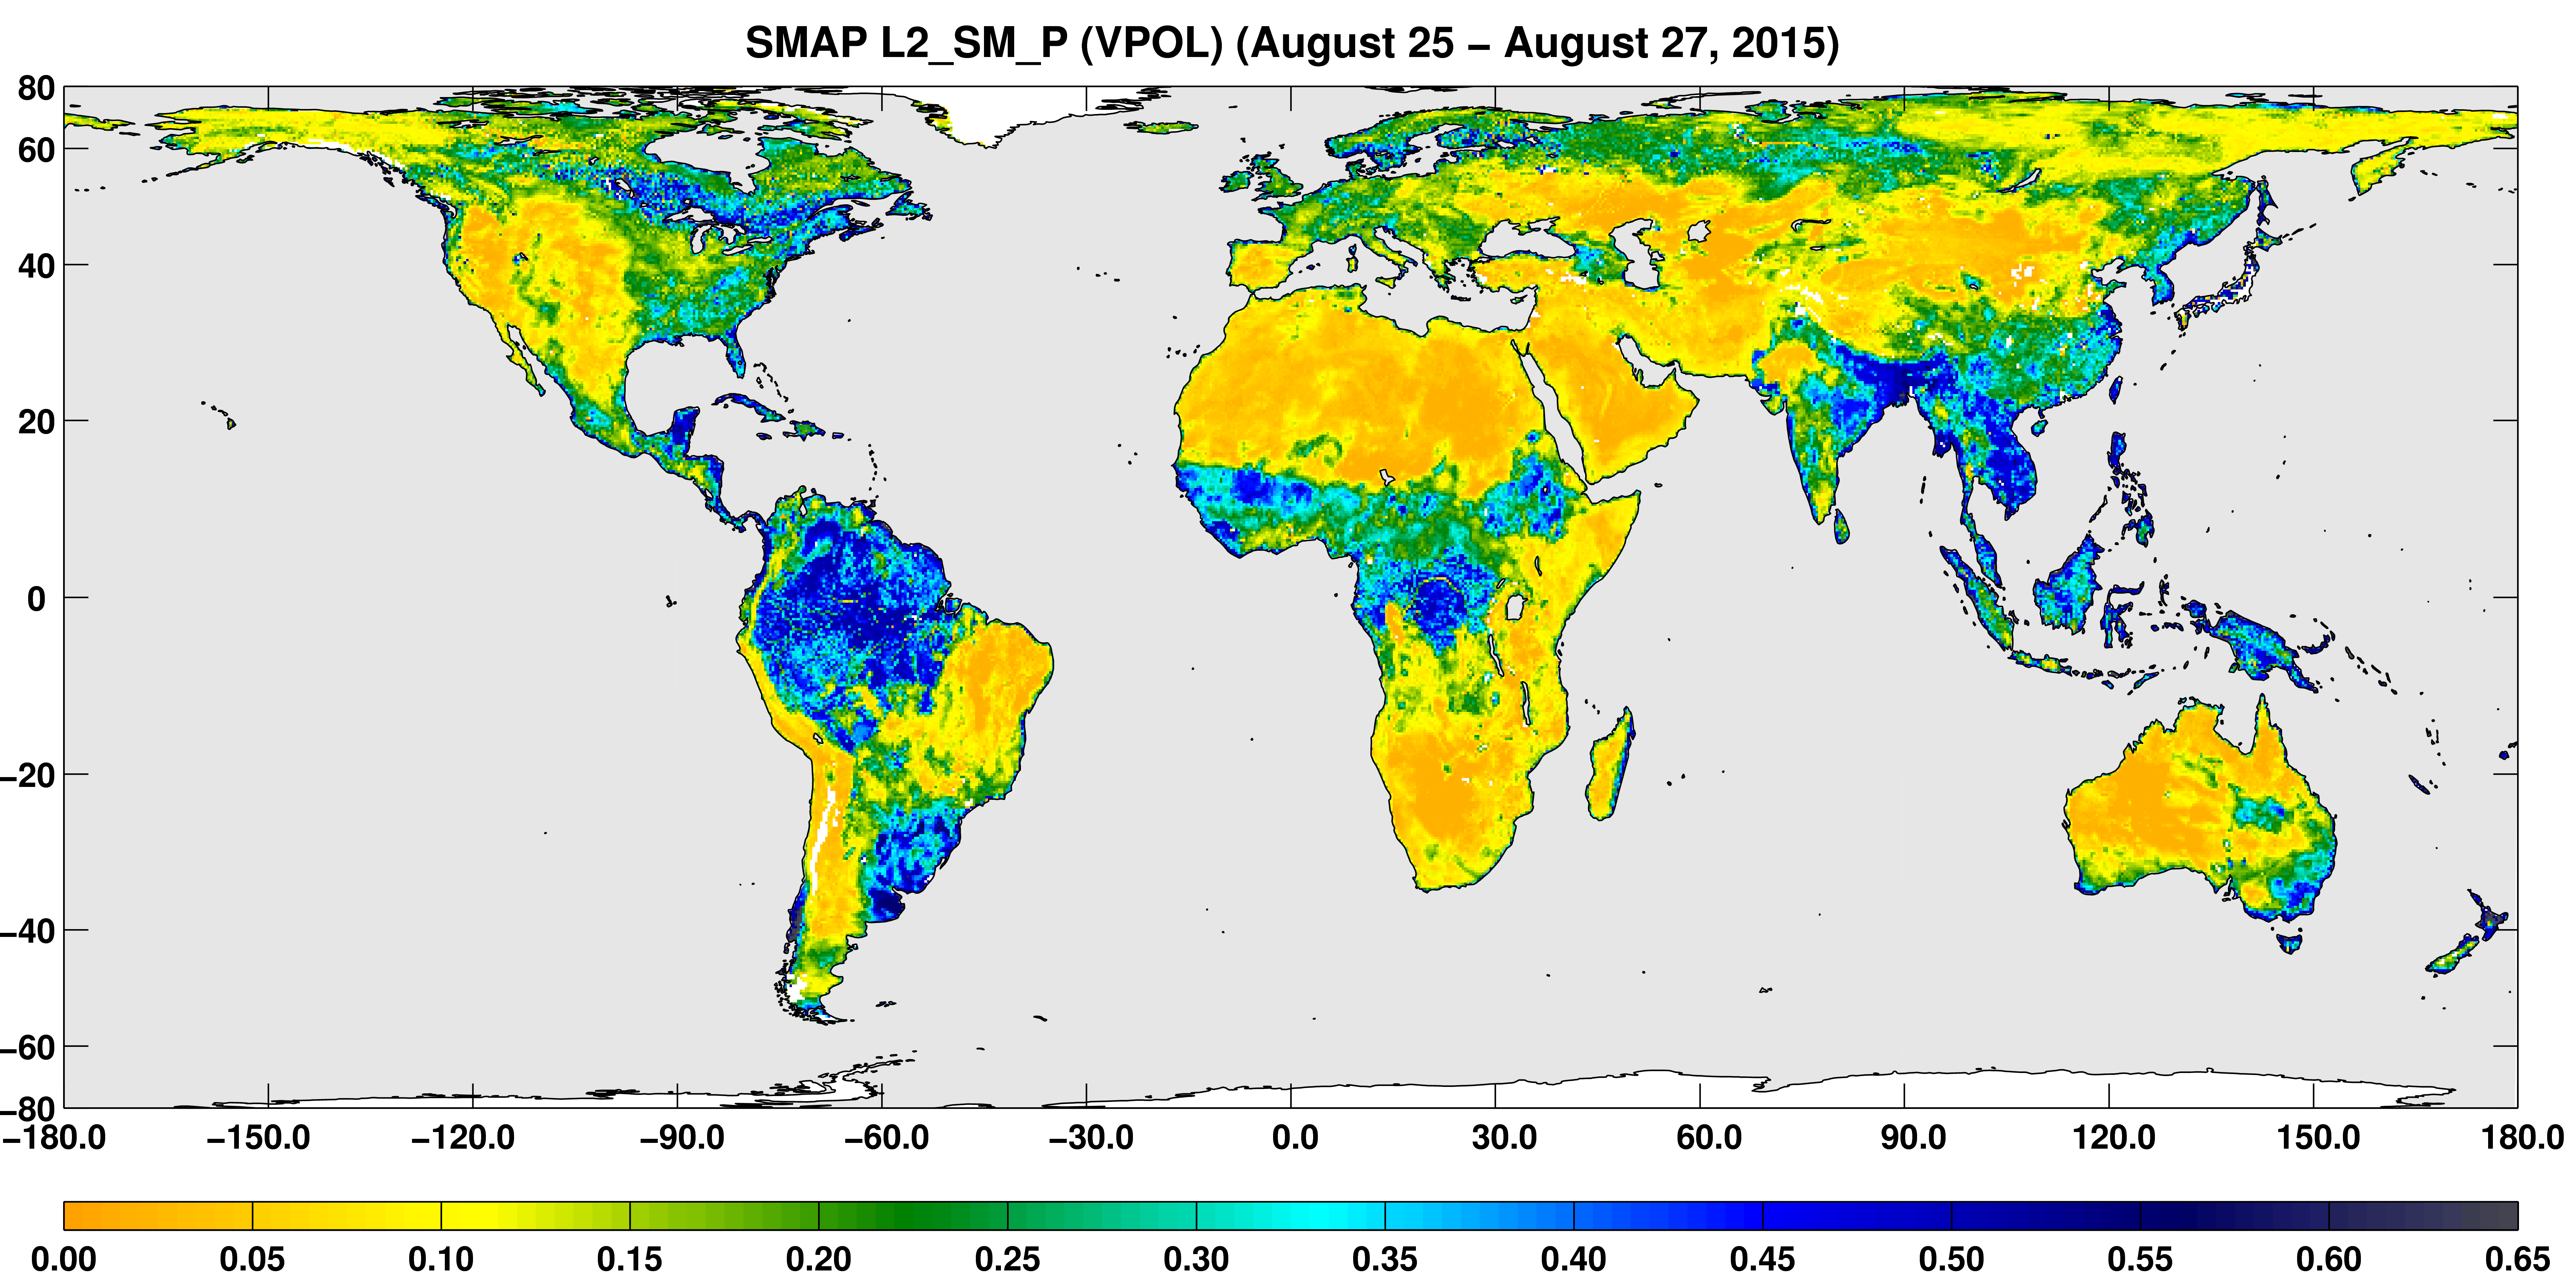

SMAP Global Map of Surface Soil Moisture (Aug. 25-27, 2015)

A three-day composite global map of surface soil moisture as retrieved from SMAP’s radiometer instrument between Aug. 25-27, 2015. Dry areas appear yellow/orange, such as the Sahara Desert, western Australia and the western U.S. Wet areas appear blue, representing the impacts of localized storms. White areas indicate snow, ice or frozen ground.

SMAP is managed for NASA’s Science Mission Directorate in Washington by JPL with participation by NASA’s Goddard Space Flight Center, Greenbelt, Maryland. JPL is responsible for project management, system engineering, instrument management, the radar instrument, mission operations and the ground data system. Goddard is responsible for the radiometer instrument. Both centers collaborate on the science data processing and delivery of science data products to the Alaska Satellite Facility and the National Snow and Ice Data Center for public distribution and archiving. NASA’s Launch Services Program at NASA’s Kennedy Space Center in Florida is responsible for launch management. JPL is managed for NASA by the California Institute of Technology in Pasadena.

Credit: NASA/JPL-Caltech/GSFC